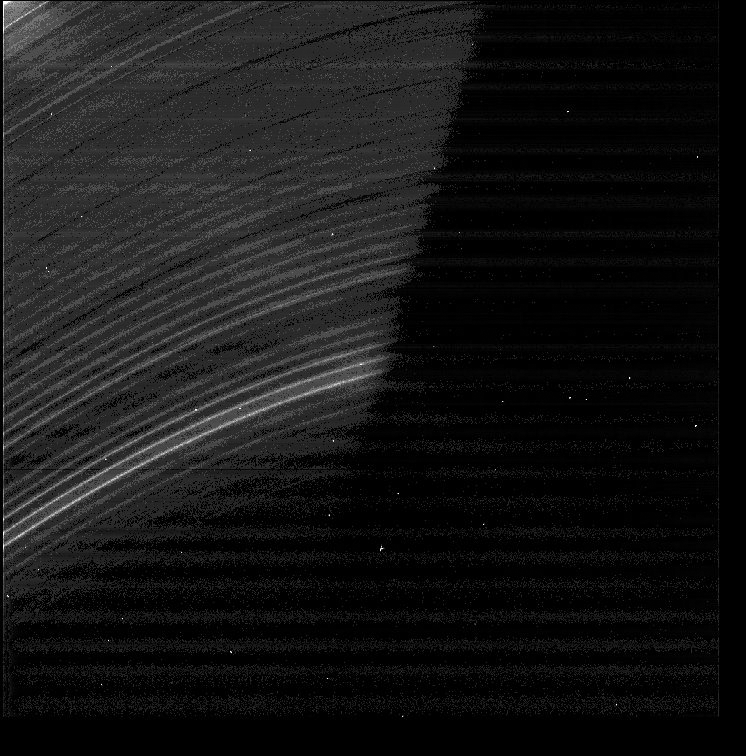

D Ring Revelations (Inset image)

This view is part of a montage of images from the NASA Cassini and Voyager missions shown in PIA07714. The inset image from the montage is presented here by itself and in its original orientation.

Cassini has observed the D-ring at much higher resolution than was possible for Voyager, revealing surprising fine-scale structures. This narrow-angle camera image was taken on May 21, 2005, and shows the region between the D ring feature named D73 and the inner edge of the C-ring at 2 kilometer (1 mile) per pixel resolution. This region contains a periodic wave-like structure with a wavelength of 30 kilometers (19 miles). The faint horizontal bands in the image are instrumental artifacts.

The fine structure in the D-ring (visible here) could be related to perturbations from the planet or its magnetic field. The Cassini results provide information about the dynamics of ring particles in a new regime — one very close to the planet and sparsely populated by icy particles the size of dust.

The Cassini-Huygens mission is a cooperative project of NASA, the European Space Agency and the Italian Space Agency. The Jet Propulsion Laboratory, a division of the California Institute of Technology in Pasadena, manages the mission for NASA’s Science Mission Directorate, Washington, D.C. The Cassini orbiter was designed, developed and assembled at JPL.

Credit: NASA/JPL/Space Science Institute